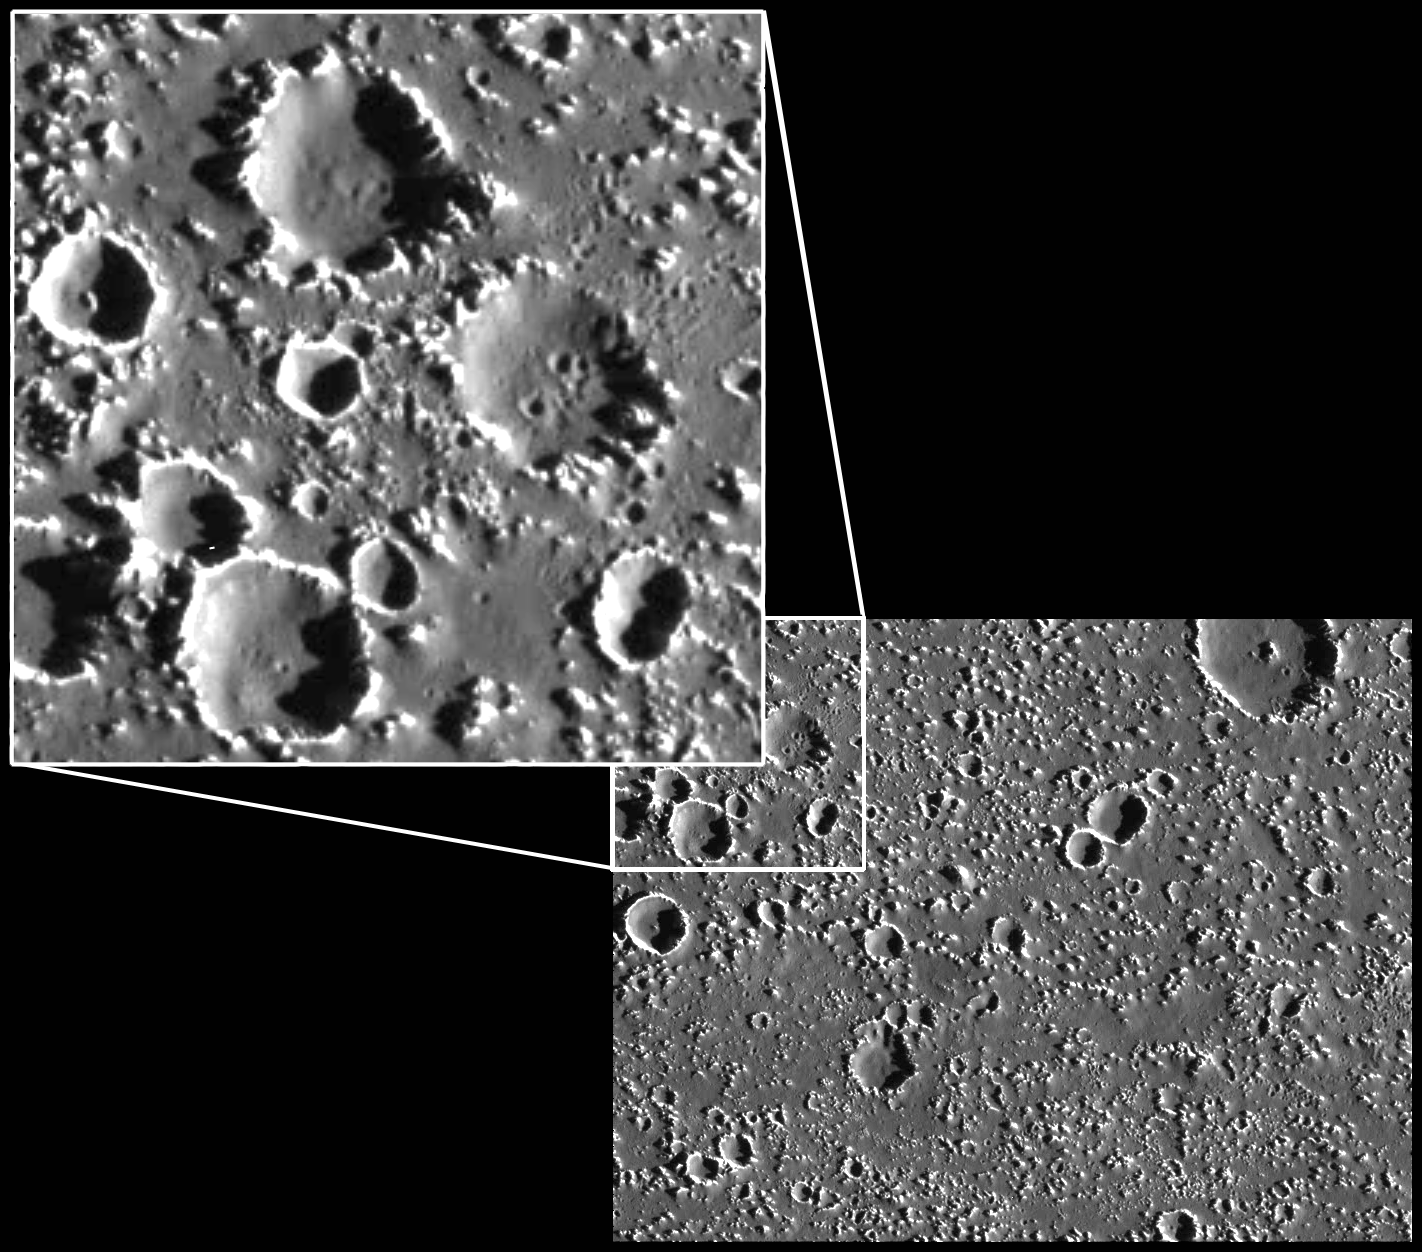

Callisto: Pits or Craters?

This image of Jupiter’s second largest moon, Callisto, presents one of the mysteries discovered by NASA’s Galileo spacecraft. In the upper left corner of the image, what appear to be very small craters are visible (See enlargement.) on the floors of some larger craters as well as in the area immediately adjacent to the larger craters. Some these smaller craters are not entirely circular. They are very similar to a population of unclassified “pits” seen in one Callisto mosaic from Galileo’s ninth orbit. One possible explanation for the pits is that they represent a class of previously unseen endogenic (formed by some surface or subsurface process, rather than an impact) features. Another explanation is that they are partially eroded secondary craters. Secondary craters are formed when an initial large impact ejects large enough pieces of the surface that the pieces themselves create small craters. By studying the orientation of the pits and clusters of small craters relative to larger impacts, as well as carefully examining the physical appearance of the two groups, scientists hope to discover the origin of the pits, and the possible relationship they may have with small craters.

North is to the top of the picture, and the sun illuminates the surface from the right. The full image, centered at 20.5 degrees north latitude and 142.2 degrees west longitude, covers an area approximately 72 kilometers (45 miles) by 55 kilometers (34) miles. The resolution is about 90 meters (295 feet) per picture element. The image was taken on September 17th, 1997 at a range of 8800 kilometers (5460 miles) by the Solid State Imaging (SSI) system on NASA’s Galileo spacecraft during its tenth orbit of Jupiter.

The Jet Propulsion Laboratory, Pasadena, CA manages the Galileo mission for NASA’s Office of Space Science, Washington, DC.

Credit: NASA/JPL